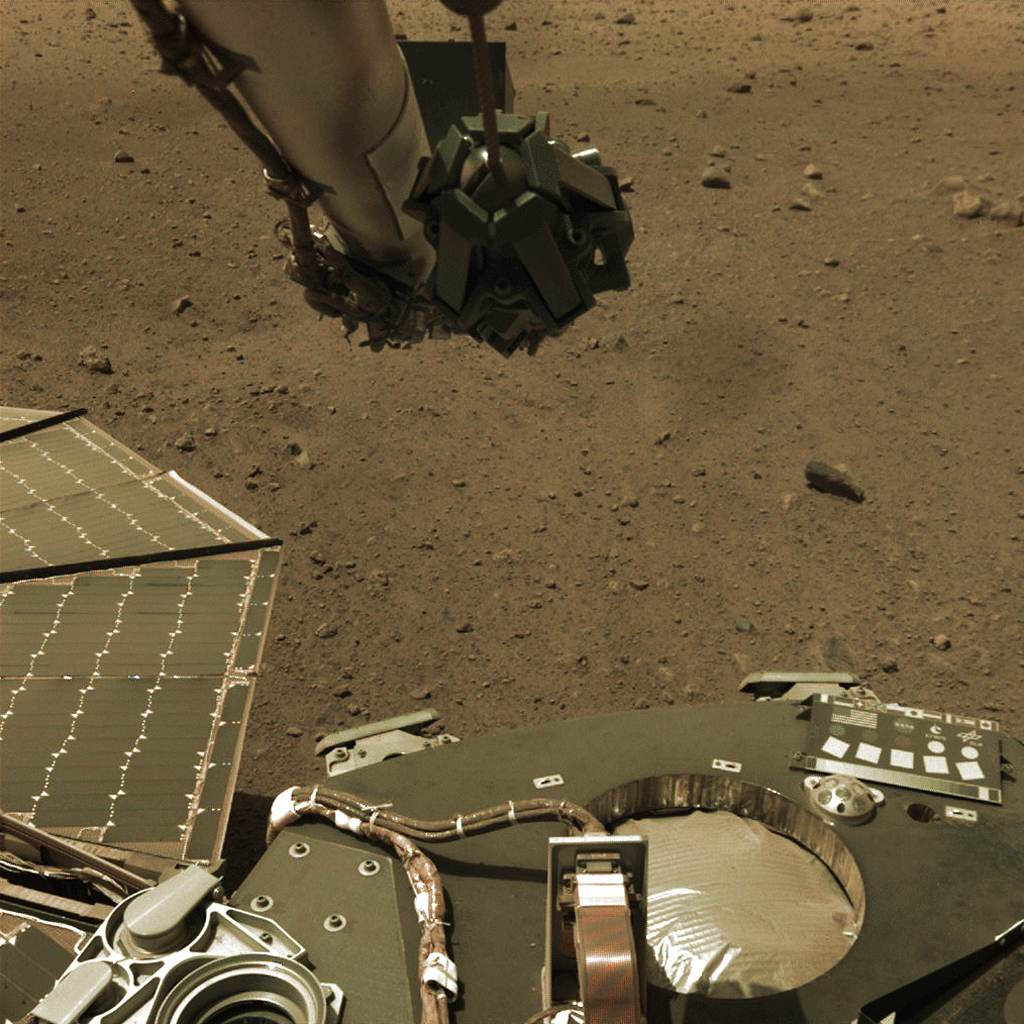

InSight’s Arm Camera Observes Phobos Eclipse

NASA’s InSight lander took this series of images on Tuesday, March 5, 2019, capturing the moment when Phobos, one of Mars’ moons, crossed in front of the Sun and darkened the ground around the lander. The images were taken by InSight’s Instrument Deployment Camera (IDC), located on the lander’s robotic arm.

The images were taken at intervals of about 50 seconds in order to capture the eclipse, which on this day lasted 24.3 seconds. In the lower right corner of the frame, the shadow of the robotic arm can be seen moving to the right before the entire scene darkened during the moment of the eclipse.

JPL manages InSight for NASA’s Science Mission Directorate. InSight is part of NASA’s Discovery Program, managed by the agency’s Marshall Space Flight Center in Huntsville, Alabama. Lockheed Martin Space in Denver built the InSight spacecraft, including its cruise stage and lander, and supports spacecraft operations for the mission.

A number of European partners, including France’s Centre National d’Études Spatiales (CNES) and the German Aerospace Center (DLR), are supporting the InSight mission. CNES and the Institut de Physique du Globe de Paris (IPGP) provided the Seismic Experiment for Interior Structure (SEIS) instrument, with significant contributions from the Max Planck Institute for Solar System Research (MPS) in Germany, the Swiss Institute of Technology (ETH) in Switzerland, Imperial College and Oxford University in the United Kingdom, and JPL. DLR provided the Heat Flow and Physical Properties Package (HP3) instrument, with significant contributions from the Space Research Center (CBK) of the Polish Academy of Sciences and Astronika in Poland. Spain’s Centro de Astrobiología (CAB) supplied the wind sensors.

Credit: NASA/JPL-Caltech